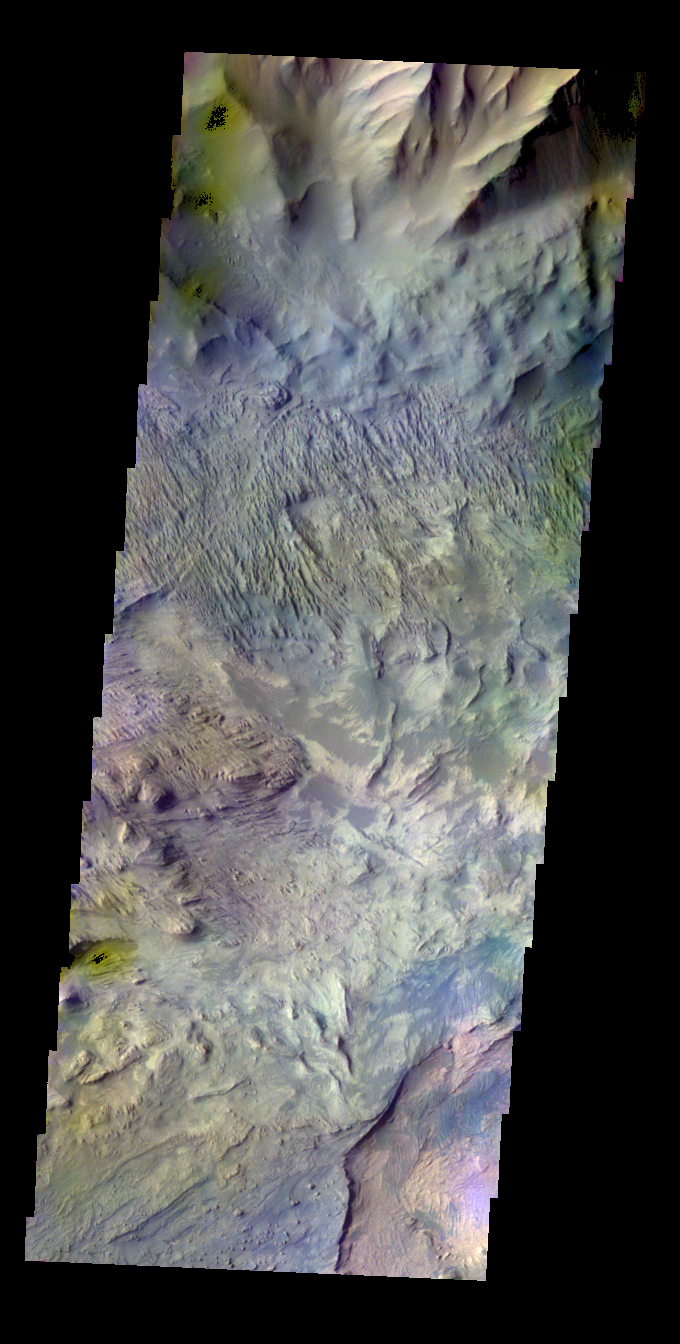

Candor Labes – False Color

The THEMIS VIS camera contains 5 filters. The data from different filters can be combined in multiple ways to create a false color image. These false color images may reveal subtle variations of the surface not easily identified in a single band image. Today’s false color image shows part of Candor Labes.

Credit: NASA/JPL-Caltech/ASU